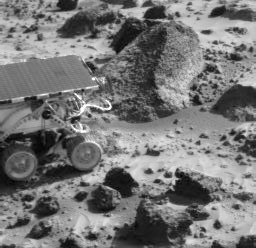

Sojourner at “Wedge”

The Sojourner rover is next to the rock “Wedge” in this image taken on Sol 35 by the Imager for Mars Pathfinder (IMP). From this position, the rover later took an image of Wedge from its rear color camera (see PIA00901). The cylindrical instrument protruding from the rear of Sojourner is the Alpha Proton X-Ray Spectrometer (APXS), an instrument that measures the chemical composition of rocks and soils. The APXS was successfully deployed against Wedge on the night of Sol 37.

Mars Pathfinder is the second in NASA’s Discovery program of low-cost spacecraft with highly focused science goals. The Jet Propulsion Laboratory, Pasadena, CA, developed and manages the Mars Pathfinder mission for NASA’s Office of Space Science, Washington, D.C. JPL is a division of the California Institute of Technology (Caltech). The Imager for Mars Pathfinder (IMP) was developed by the University of Arizona Lunar and Planetary Laboratory under contract to JPL. Peter Smith is the Principal Investigator.

Photojournal note: Sojourner spent 83 days of a planned seven-day mission exploring the Martian terrain, acquiring images, and taking chemical, atmospheric and other measurements. The final data transmission received from Pathfinder was at 10:23 UTC on September 27, 1997. Although mission managers tried to restore full communications during the following five months, the successful mission was terminated on March 10, 1998.

Credit: NASA/JPL